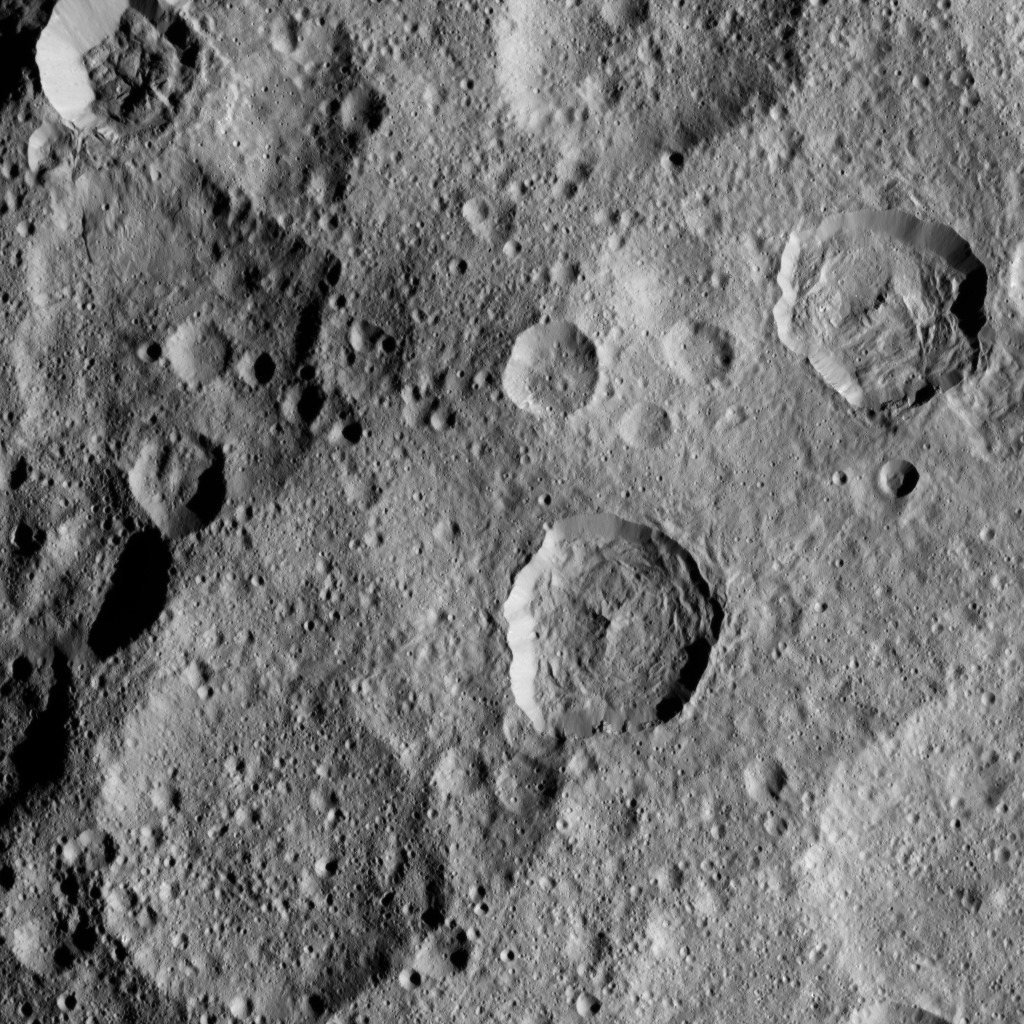

Dawn XMO2 Image 11

This image shows a portion of the northern hemisphere of Ceres, as seen by NASA’s Dawn spacecraft. Cozobi Crater is the sharply defined impact feature at top left. At far right is Victa Crater. Abellio Crater is the sharply defined crater with a central peak just below center.

Dawn took this image on Oct. 18 from its second extended-mission science orbit (XMO2), at a distance of about 920 miles (1,480 kilometers) above the surface. The image resolution is about 460 feet (140 meters) per pixel.

Dawn’s mission is managed by JPL for NASA’s Science Mission Directorate in Washington. Dawn is a project of the directorate’s Discovery Program, managed by NASA’s Marshall Space Flight Center in Huntsville, Alabama. UCLA is responsible for overall Dawn mission science. Orbital ATK, Inc., in Dulles, Virginia, designed and built the spacecraft. The German Aerospace Center, the Max Planck Institute for Solar System Research, the Italian Space Agency and the Italian National Astrophysical Institute are international partners on the mission team.

Credit: NASA/JPL-Caltech/UCLA/MPS/DLR/IDA